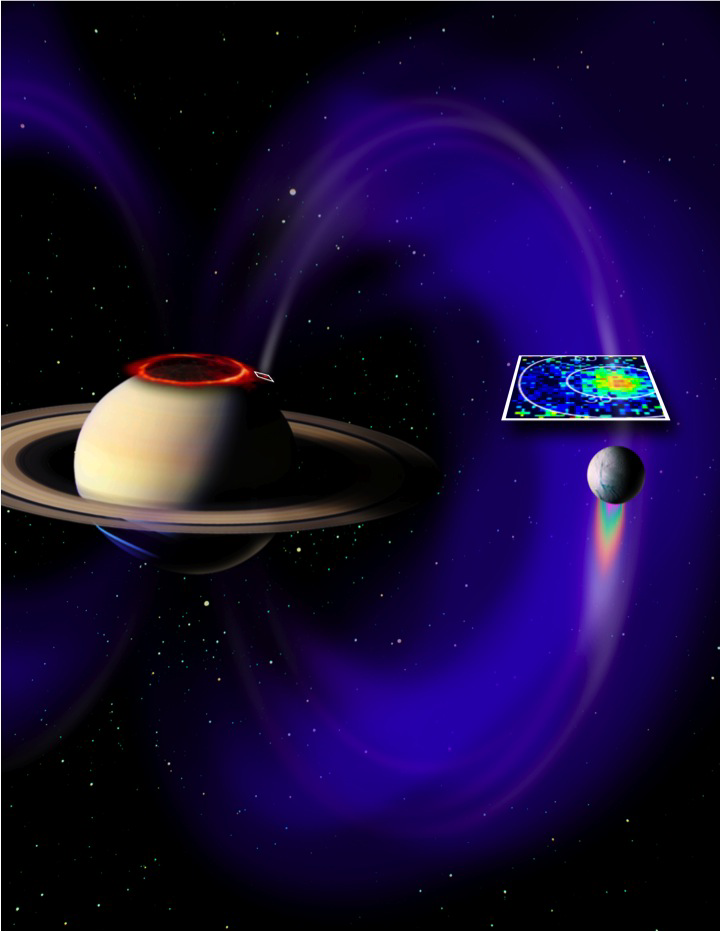

Electrical Circuit Between Saturn and Enceladus (Artist’s Concept)

This artist’s concept shows a glowing patch of ultraviolet light near Saturn’s north pole that occurs at the “footprint” of the magnetic connection between Saturn and its moon Enceladus. The footprint and magnetic field lines are not visible to the naked eye, but were detected by the ultraviolet imaging spectrograph and the fields and particles instruments on NASA’s Cassini spacecraft. The footprint, newly discovered by Cassini, marks the presence of an electrical circuit that connects Saturn with Enceladus and accelerates electrons and ions along the magnetic field lines. In this image, the footprint is in the white box marked on Saturn, with the magnetic field lines in white and purple.

A larger white square above Enceladus shows a cross-section of the magnetic field line between the moon and the planet. This pattern of energetic protons was detected by Cassini’s magnetospheric imaging instrument (MIMI) on Aug. 11, 2008.

The patch near Saturn’s north pole glows because of the same phenomenon that makes Saturn’s well-known north and south polar auroras glow: energetic electrons diving into the planet’s atmosphere. However, the “footprint” is not connected to the rings of auroras around Saturn’s poles (shown as an orange ring around the north pole in this image).

The Cassini plasma spectrometer complemented the MIMI data, with detection of field-aligned electron beams in the area. A team of scientists analyzed the charged particle data and concluded that the electron beams had sufficient energy flux to generate a detectable level of auroral emission at Saturn. Target locations were provided to Cassini’s ultraviolet imaging spectrograph team. On Aug. 26, 2008, the spectrograph obtained images of an auroral footprint in Saturn’s northern hemisphere.

The newly discovered auroral footprint measured about 1,200 kilometers (750 miles) in the longitude direction and less than 400 kilometers (250 miles) in latitude, covering an area comparable to that of California or Sweden. It was located at about 65 degrees north latitude.

In the brightest image the footprint shone with an ultraviolet light intensity of about 1.6 kilorayleighs, far less than the Saturnian polar auroral rings. This is comparable to the faintest aurora visible at Earth without a telescope in the visible light spectrum. Scientists have not yet found a matching footprint at the southern end of the magnetic field line.

The background star field and false color images of Saturn and Enceladus were obtained by Cassini’s imaging science subsystem.

The Cassini-Huygens mission is a cooperative project of NASA, the European Space Agency and the Italian Space Agency. NASA’s Jet Propulsion Laboratory, a division of the California Institute of Technology in Pasadena, Calif. manages the mission for NASA’s Science Mission Directorate, Washington, D.C. The ultraviolet imaging spectrograph team is based at the University of Colorado, Boulder. The magnetospheric imaging team is based at the Johns Hopkins University Applied Physics Laboratory, Laurel, Md. The Cassini plasma spectrometer team is based at the Southwest Research Institute, San Antonio, Texas.

Credit: NASA/JPL/JHUAPL/University of Colorado/Central Arizona College/SSI